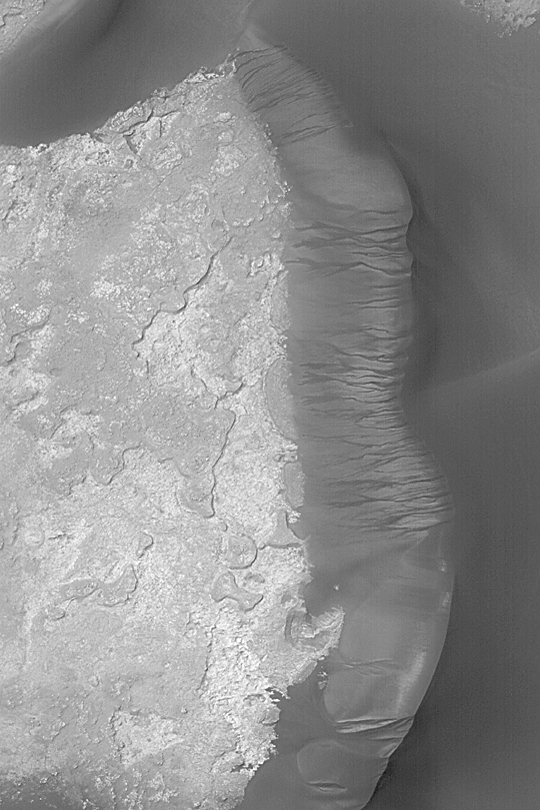

Kaiser Dune Avalanches

MGS MOC Release No. MOC2-410, 3 July 2003

Mars Global Surveyor’s (MGS) Mars Orbiter Camera (MOC) has obtained thousands of images of martian sand dunes since it began observing the planet from orbit in 1997. Many of the dunes appear to be inactive in the modern environment, but appear to be quite young, otherwise (they do not have any small meteor impact craters on them, they often have sharp edges and brinks–all attributes of modern, active dunes). In some dune fields, as in Herschel Basin in Terra Cimmeria, the dunes are grooved (e.g., see Mars Picture of the Day for April 19, 2003), indicating that they have been cemented and then eroded by wind. In the Noachis Terra region of Mars, many dune fields also appear to have been cemented. The evidence in this case comes from the deep scars formed on the slip face slopes by avalanches of sand. This MOC image shows more than a dozen examples a dune in eastern Kaiser Crater near 47.1°S, 340.0°W. If the dunes were not cemented–that is, if the sand was loose–then the avalanches would not leave steep-sided chutes on the slip face slopes. The implication that many martian dunes are cemented and inactive in the modern martian environment, but were active sometime in the not-too-distant past, suggests that the climate of Mars may have changed in recent times. This picture was obtained in June 2003; it is illuminated from the upper left. North is toward the upper right; the area shown here is about 3 km (1.9 mi) wide.

Credit: NASA/JPL/Malin Space Science Systems